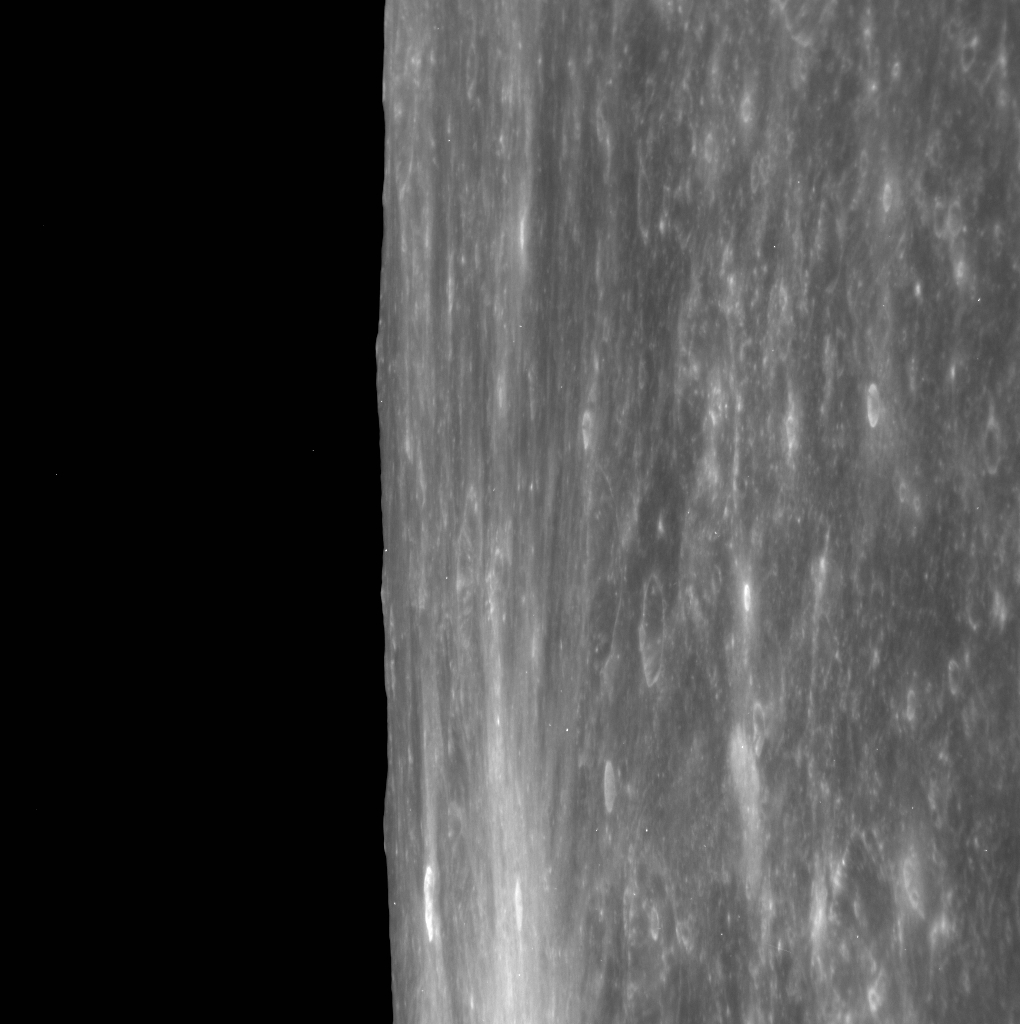

Ride Along with the NAC

This high-resolution image of Mercury’s limb is part of a new type of observation that MESSENGER will use throughout the extended mission: the NAC ride-along imaging campaign. When data volume is available and MDIS is not acquiring images for its other campaigns, high-resolution NAC images are obtained of the surface. These images are designed not to interfere with other instrument observations but take full advantage of periods during the mission when extra data volume is available. If you look closely, you may also notice some bright speckles on Mercury and in space. These are due to the recent solar storm.

Date acquired: March 08, 2012
Image Mission Elapsed Time (MET): 239703718
Image ID: 1490467
Instrument: Narrow Angle Camera (NAC) of the Mercury Dual Imaging System (MDIS)
Center Latitude: 1.60°
Center Longitude: 356.5° E
Resolution: 165 meters/pixel
Scale: Scene is approximately 160 km (100 miles) from top to bottom
Incidence Angle: 4.2°
Emission Angle: 82.3°
Phase Angle: 78.0°

The MESSENGER spacecraft is the first ever to orbit the planet Mercury, and the spacecraft’s seven scientific instruments and radio science investigation are unraveling the history and evolution of the Solar System’s innermost planet. Visit the Why Mercury? section of this website to learn more about the key science questions that the MESSENGER mission is addressing. During the one-year primary mission, MDIS acquired 88,746 images and extensive other data sets. MESSENGER is now in a year-long extended mission, during which plans call for the acquisition of more than 80,000 additional images to support MESSENGER’s science goals.

These images are from MESSENGER, a NASA Discovery mission to conduct the first orbital study of the innermost planet, Mercury. For information regarding the use of images, see the MESSENGER image use policy.

Credit: NASA/Johns Hopkins University Applied Physics Laboratory/Carnegie Institution of Washington